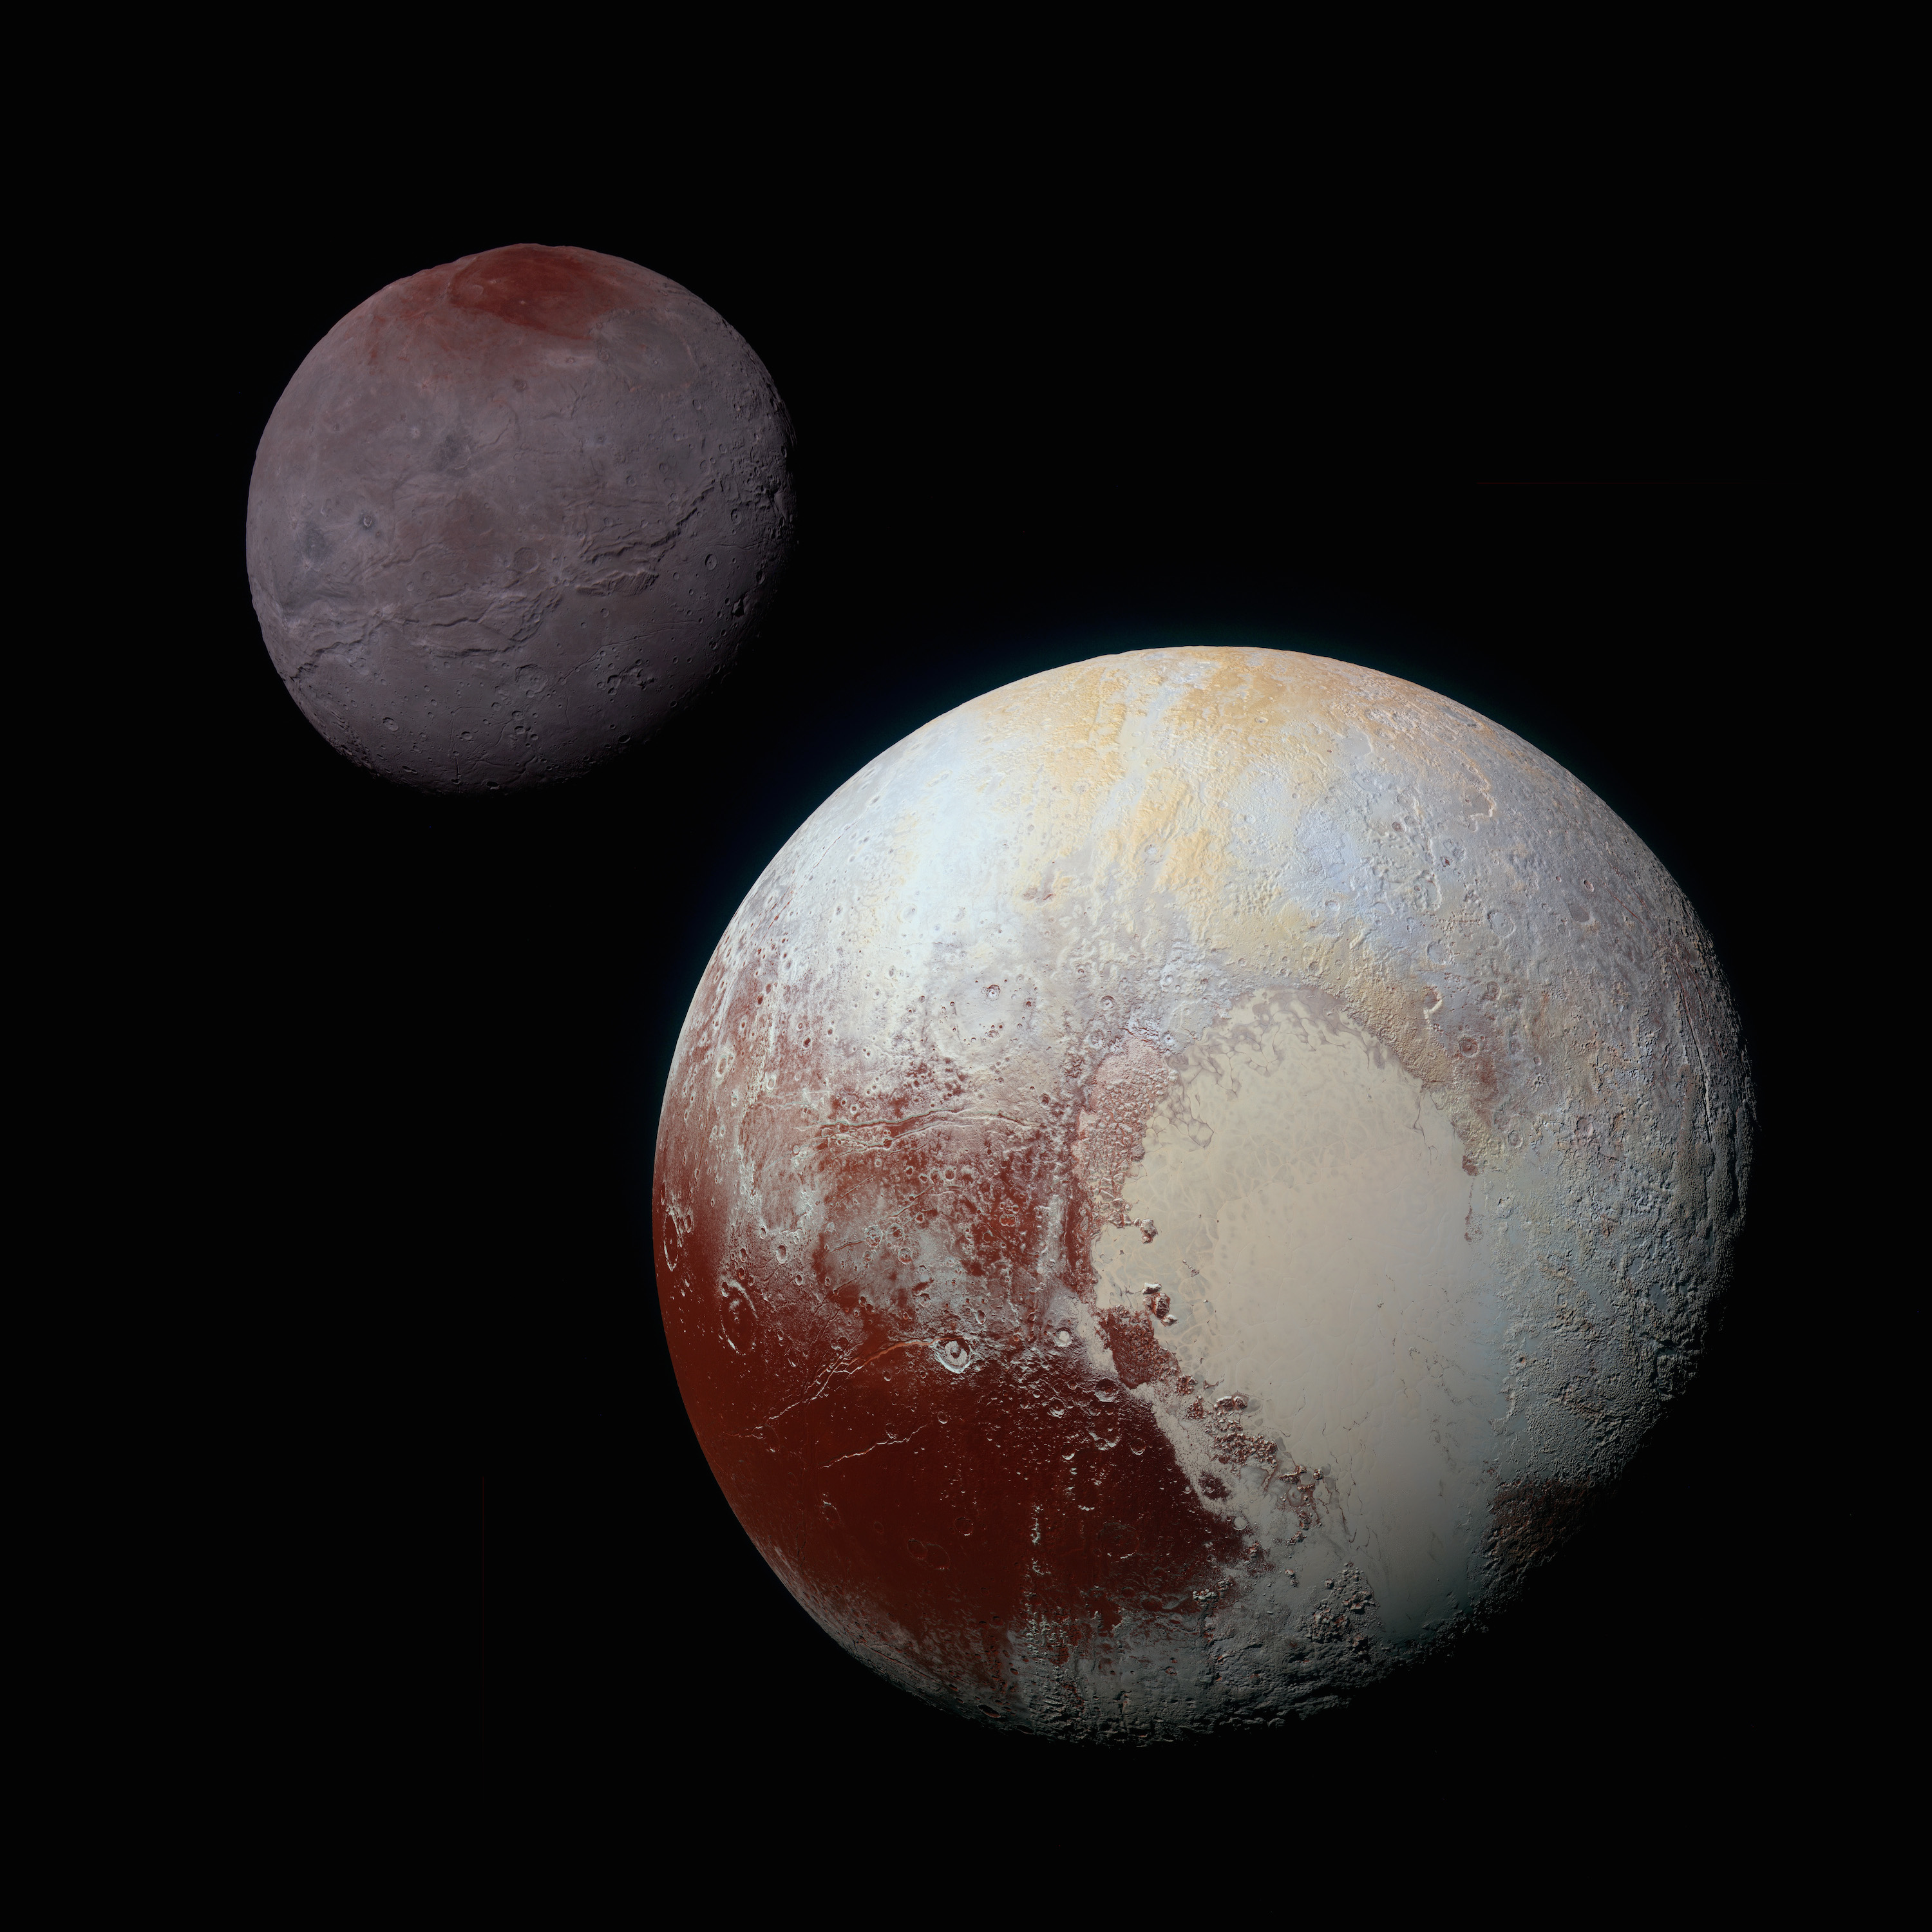

Charon and Pluto: Strikingly Different Worlds

A composite of enhanced color images of Pluto (lower right) and Charon (upper left), taken by NASA’s New Horizons spacecraft as it passed through the Pluto system on July 14, 2015. This image highlights the striking differences between Pluto and Charon. The color and brightness of both Pluto and Charon have been processed identically to allow direct comparison of their surface properties, and to highlight the similarity between Charon’s polar red terrain and Pluto’s equatorial red terrain. Pluto and Charon are shown with approximately correct relative sizes, but their true separation is not to scale. The image combines blue, red and infrared images taken by the spacecraft’s Ralph/Multispectral Visual Imaging Camera (MVIC).

The Johns Hopkins University Applied Physics Laboratory in Laurel, Maryland, designed, built, and operates the New Horizons spacecraft, and manages the mission for NASA’s Science Mission Directorate. The Southwest Research Institute, based in San Antonio, leads the science team, payload operations and encounter science planning. New Horizons is part of the New Frontiers Program managed by NASA’s Marshall Space Flight Center in Huntsville, Alabama.

Credit: NASA/Johns Hopkins University Applied Physics Laboratory/Southwest Research Institute